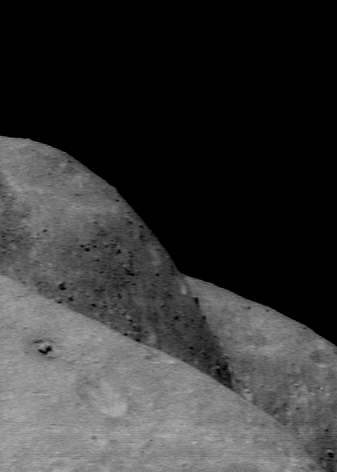

Multiple Horizons

NEAR Shoemaker took this picture looking across the saddle region of Eros on December 9, 2000, from an 80-kilometer (49-mile) altitude. The curvatures shown in the foreground and background are the eastern and western edges of the saddle, respectively. The high, bouldery area between is the broad ridge that separates the main eastern and western parts of the composite depression. The picture covers a region about 2.2 kilometers (1.4 miles) across.

Built and managed by The Johns Hopkins University Applied Physics Laboratory, Laurel, Maryland, NEAR was the first spacecraft launched in NASA’s Discovery Program of low-cost, small-scale planetary missions. See the NEAR web page at http://near.jhuapl.edu/ for more details.

Credit: NASA/JPL/JHUAPL